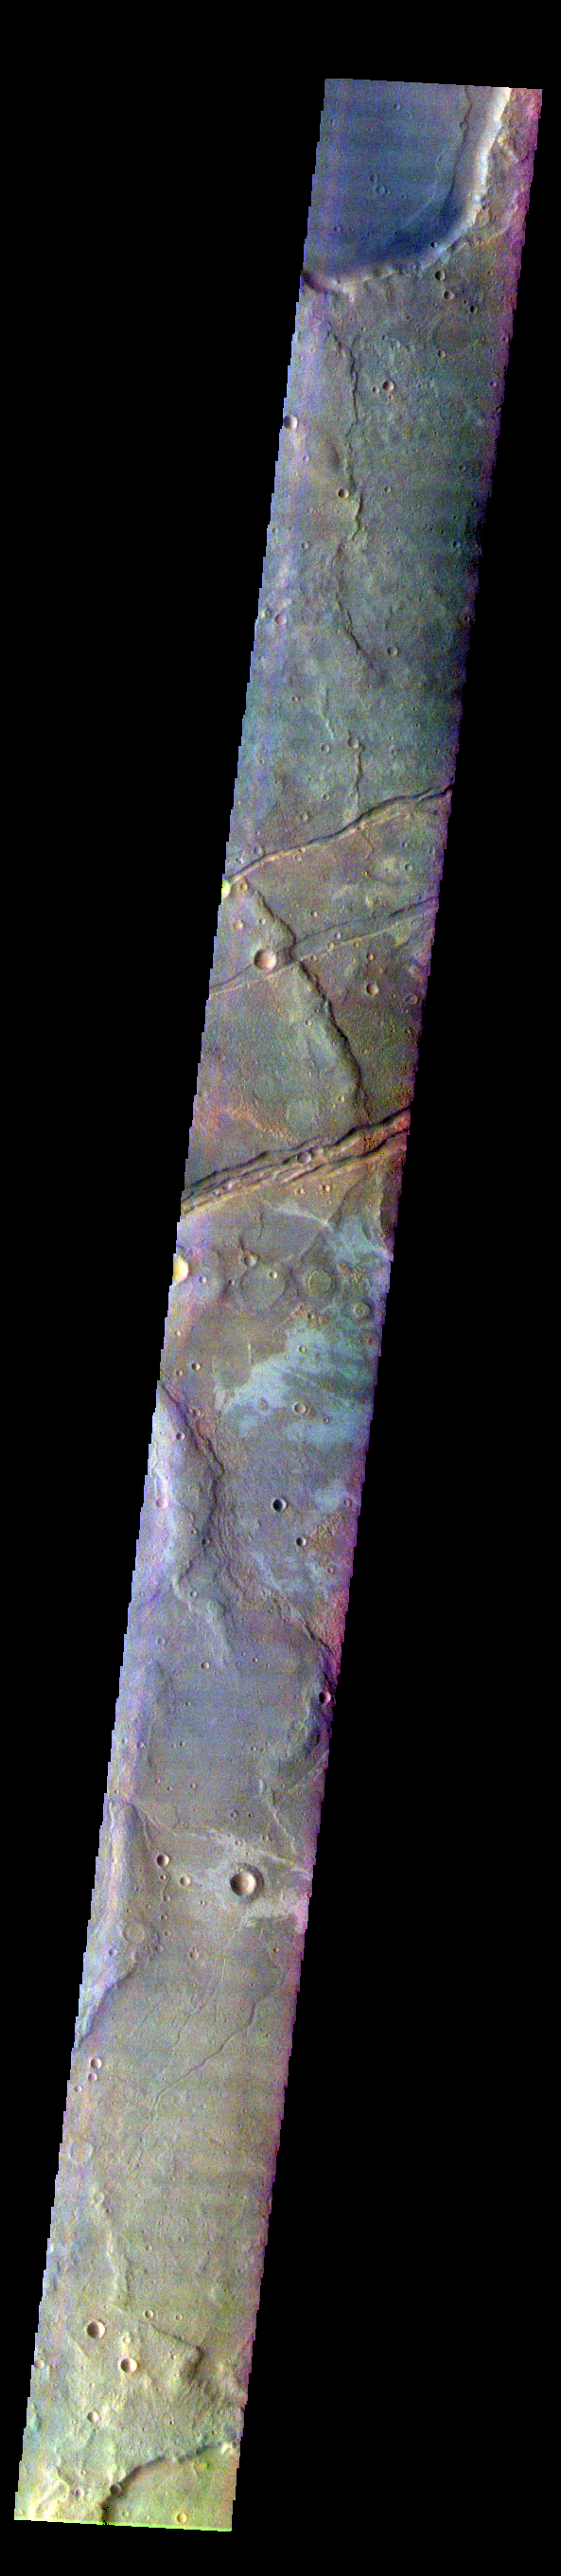

Sirenum Fossae – False Color

The THEMIS VIS camera contains 5 filters. The data from different filters can be combined in multiple ways to create a false color image. These false color images may reveal subtle variations of the surface not easily identified in a single band image. Today’s false color image shows part of Sirenum Fossae. The linear depressions in this VIS image are tectonic graben. Graben are formed by extension of the crust and faulting. When large amounts of pressure or tension are applied to rocks on timescales that are fast enough that the rock cannot respond by deforming, the rock breaks along faults. In the case of a graben, two parallel faults are formed by extension of the crust and the rock in between the faults drops downward into the space created by the extension. Several graben are visible in this THEMIS VIS image, trending from north-northeast to south-southwest. Because the faults defining the graben are formed perpendicular to the direction of the applied stress, we know that extensional forces were pulling the crust apart in the west-northwest/east-southeast direction. The Sirenum Fossae graben are 2735km (1700 miles) long.

The THEMIS VIS camera is capable of capturing color images of the Martian surface using five different color filters. In this mode of operation, the spatial resolution and coverage of the image must be reduced to accommodate the additional data volume produced from using multiple filters. To make a color image, three of the five filter images (each in grayscale) are selected. Each is contrast enhanced and then converted to a red, green, or blue intensity image. These three images are then combined to produce a full color, single image. Because the THEMIS color filters don’t span the full range of colors seen by the human eye, a color THEMIS image does not represent true color. Also, because each single-filter image is contrast enhanced before inclusion in the three-color image, the apparent color variation of the scene is exaggerated. Nevertheless, the color variation that does appear is representative of some change in color, however subtle, in the actual scene. Note that the long edges of THEMIS color images typically contain color artifacts that do not represent surface variation.

Credit: NASA/JPL-Caltech/ASU